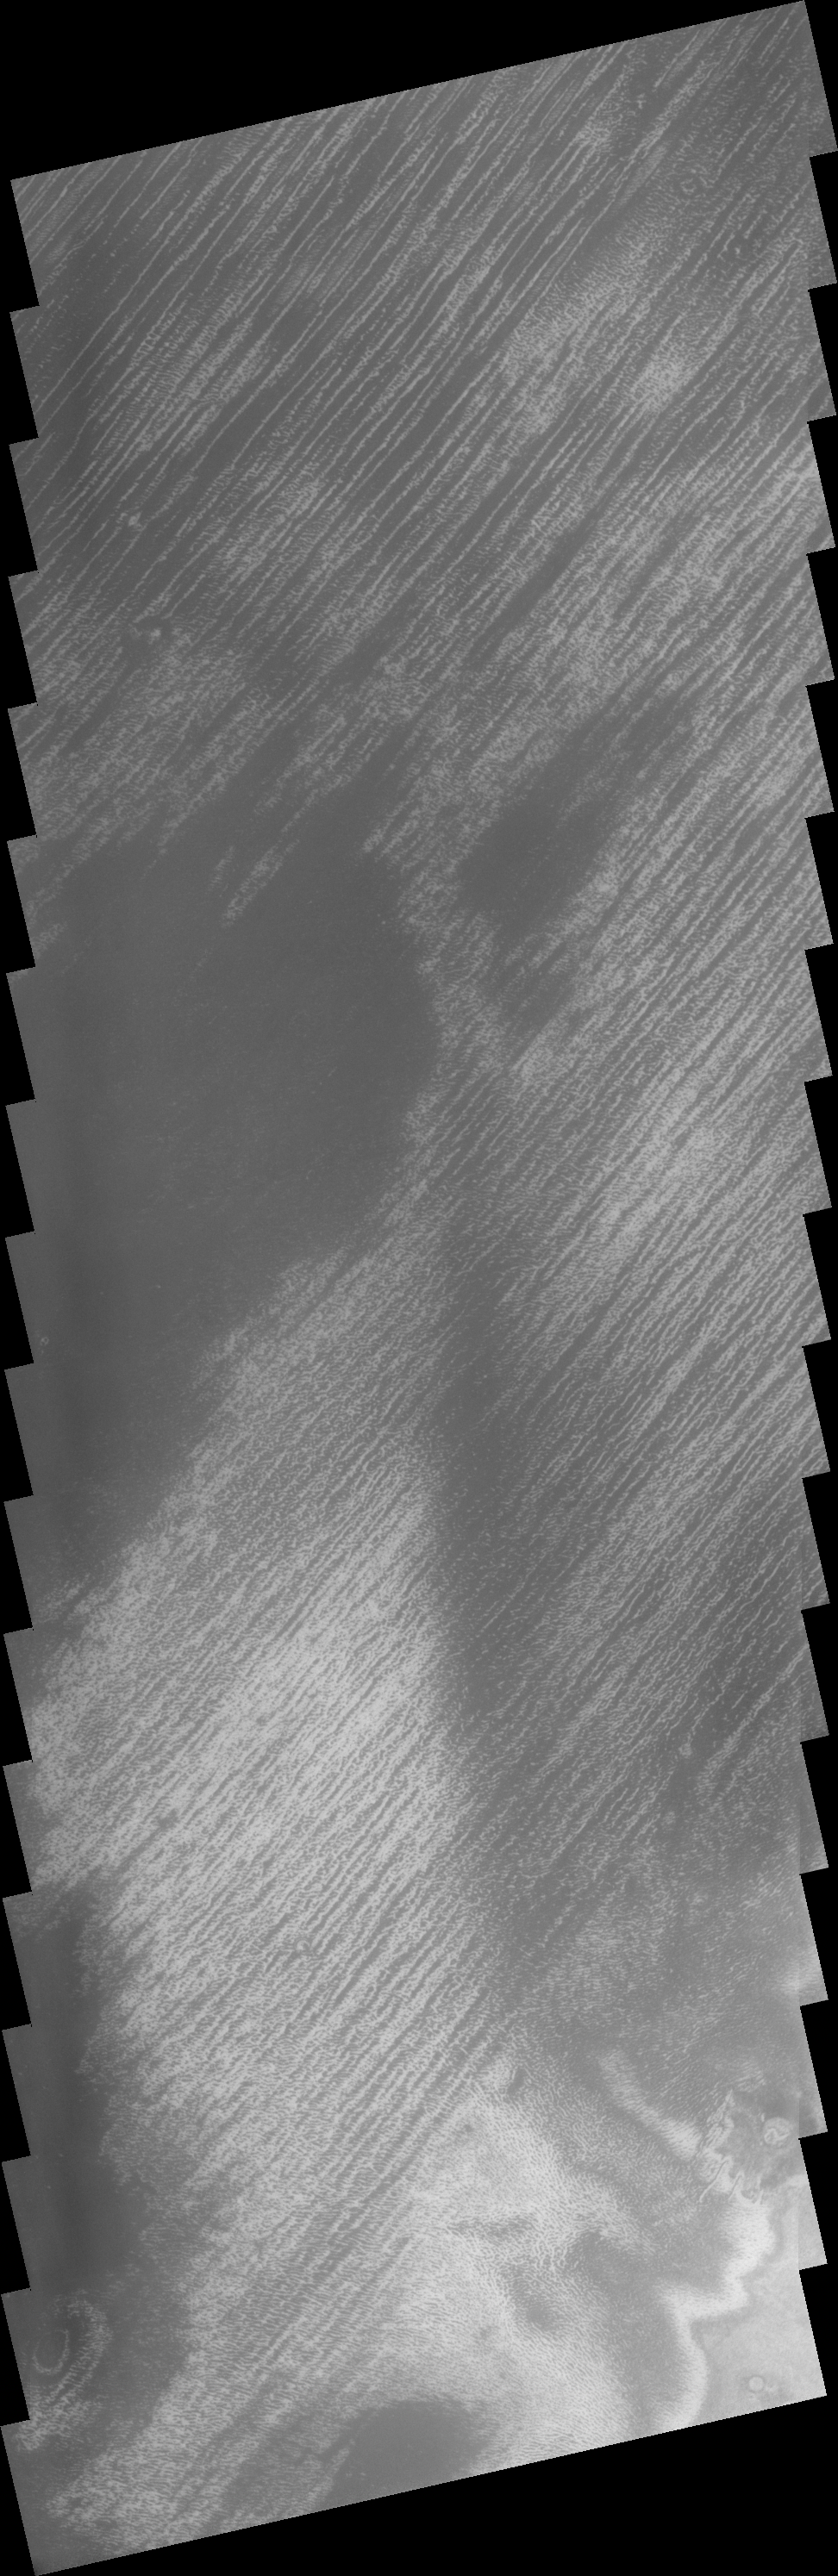

Polar Lines

This linear features near the South Polar Cap appeared during the height of southern summer.

Image information: VIS instrument. Latitude 79.7S, Longitude 249.1E. 17 meter/pixel resolution.

Note: this THEMIS visual image has not been radiometrically nor geometrically calibrated for this preliminary release. An empirical correction has been performed to remove instrumental effects. A linear shift has been applied in the cross-track and down-track direction to approximate spacecraft and planetary motion. Fully calibrated and geometrically projected images will be released through the Planetary Data System in accordance with Project policies at a later time.

NASA’s Jet Propulsion Laboratory manages the 2001 Mars Odyssey mission for NASA’s Office of Space Science, Washington, D.C. The Thermal Emission Imaging System (THEMIS) was developed by Arizona State University, Tempe, in collaboration with Raytheon Santa Barbara Remote Sensing. The THEMIS investigation is led by Dr. Philip Christensen at Arizona State University. Lockheed Martin Astronautics, Denver, is the prime contractor for the Odyssey project, and developed and built the orbiter. Mission operations are conducted jointly from Lockheed Martin and from JPL, a division of the California Institute of Technology in Pasadena.

Credit: NASA/JPL/ASU